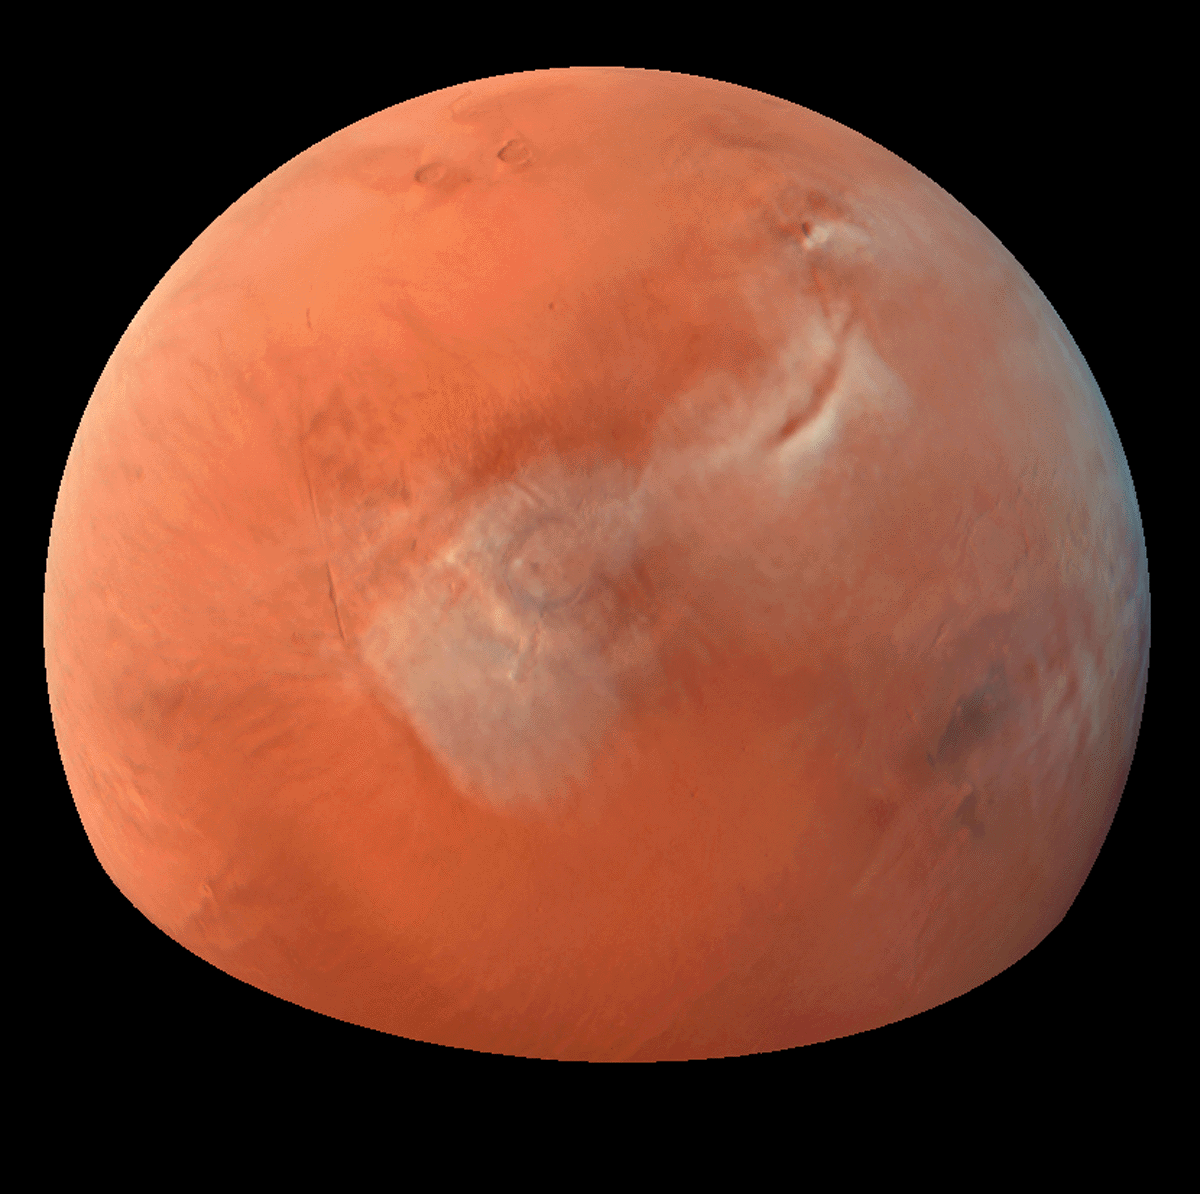

Clouds over Tharsis

Color composite of condensate clouds over Tharsis made from red and blue images with a synthesized green channel. Mars Orbiter Camera wide angle frames from Orbit 48.

Figure caption from Science Magazine.

Credit: NASA/JPL/Malin Space Science Systems